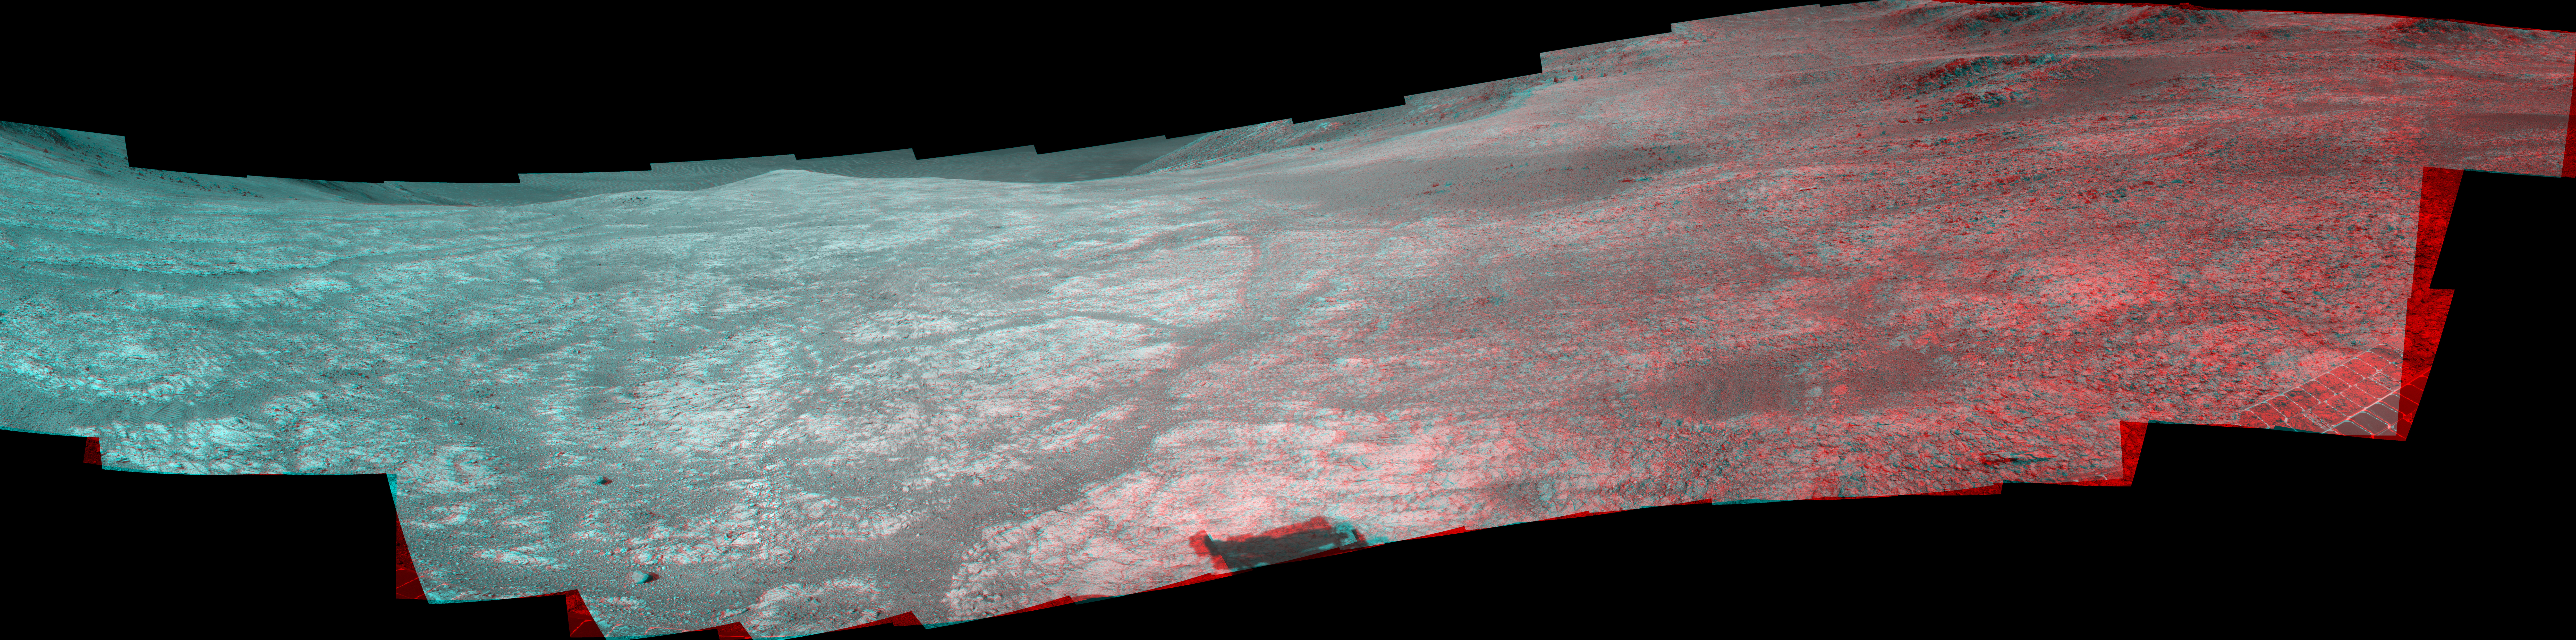

Mars Rover Opportunity’s Panorama of ‘Marathon Valley’ (Stereo)

“Marathon Valley” on Mars opens northeastward in this stereo scene from the panoramic camera (Pancam) of NASA’s Mars Exploration Rover Opportunity.

The image combines views from the left eye and right eye of the Pancam to appear three-dimensional when seen through blue-red glasses with the red lens on the left. The component images were taken during the period April 16 through May 15, 2016, corresponding to sols (Martian days) 4,347 through 4,375 of Opportunity’s work on Mars.

The vista spans from north, at the left, to west-southwest, at the right. The high point in the right half of the scene is “Knudsen Ridge,” which forms part of the southern edge of Marathon Valley. The fractured texture of Marathon Valley’s floor is visible in the foreground.

The rover team calls this image the mission’s “Sacagawea Panorama,” for the Lemhi Shoshone woman, also commemorated on U.S. dollar coins, whose assistance to the Lewis and Clark expedition helped enable its successes in 1804-1806. Many rocks and other features in Marathon Valley were informally named for members of Lewis and Clark’s “Corps of Discovery” expedition.

Opportunity entered Marathon Valley in July 2015. The valley’s informal name was chosen because Opportunity’s arrival at this point along the western rim of Endeavour Crater coincided closely with the rover surpassing marathon-footrace distance in its total driving odometry since landing on Mars in January 2004. The team’s planned investigations in the valley were nearing completion when the component images for this scene were taken.

JPL manages the Mars Exploration Rover Project for NASA’s Science Mission Directorate in Washington. For more information about Spirit and Opportunity, visit http://marsrovers.jpl.nasa.gov.

Photojournal Note: Also available is the full resolution TIFF file PIA20751_full.tif. This file may be too large to view from a browser; it can be downloaded onto your desktop by right-clicking on the previous link and viewed with image viewing software.

Credit: NASA/JPL-Caltech/Cornell Univ./Arizona State Univ.